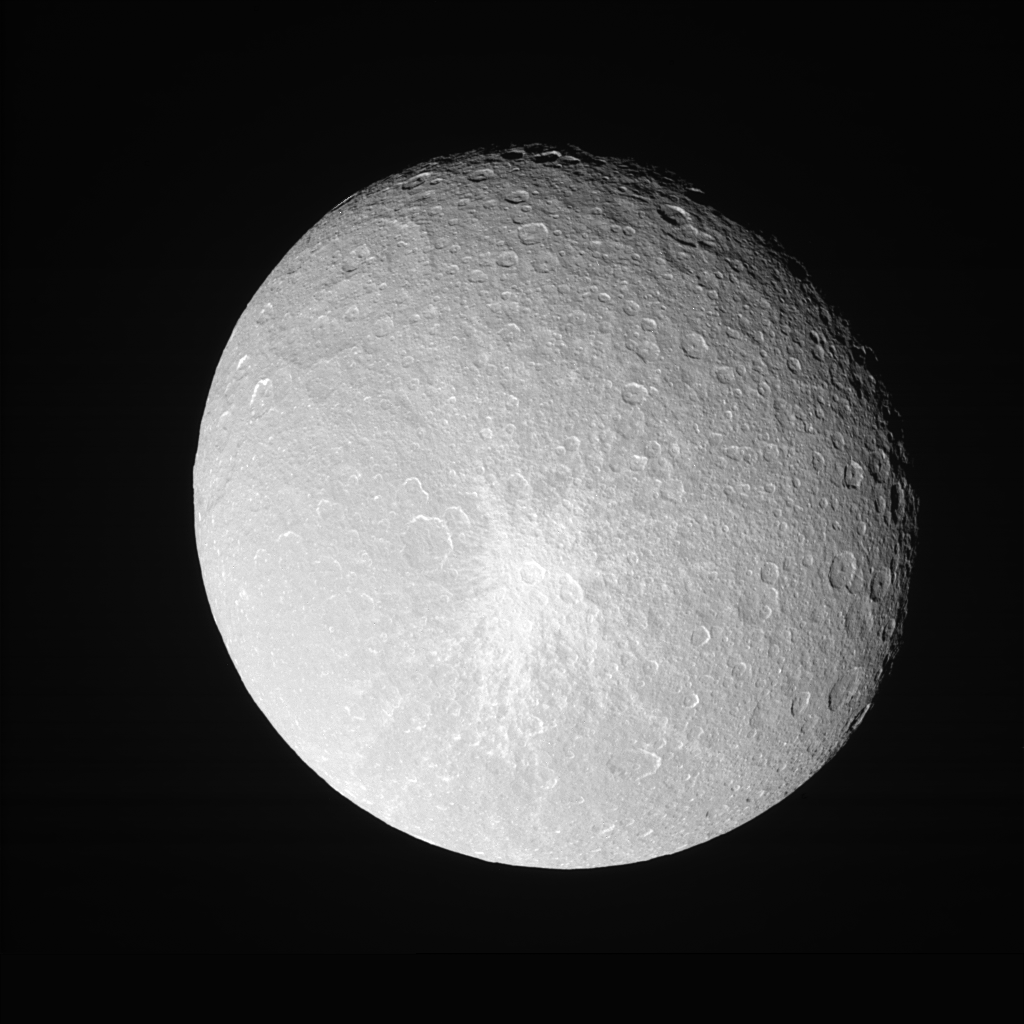

Revisiting the Splat

Rhea shows off her bright, fresh-looking impact crater in this Cassini view taken during a close approach.

For a high-resolution view of this crater, taken during a much closer encounter, see PIA07764.

The view is toward the leading hemisphere on Rhea (1,528 kilometers, or 949 miles across). North is up.

The image was taken in visible light with the Cassini spacecraft narrow-angle camera on Feb. 24, 2006 at a distance of approximately 343,000 kilometers (213,000 miles) from Rhea and at a Sun-Rhea-spacecraft, or phase, angle of 27 degrees. Image scale is 2 kilometers (1 mile) per pixel.

The Cassini-Huygens mission is a cooperative project of NASA, the European Space Agency and the Italian Space Agency. The Jet Propulsion Laboratory, a division of the California Institute of Technology in Pasadena, manages the mission for NASA’s Science Mission Directorate, Washington, D.C. The Cassini orbiter and its two onboard cameras were designed, developed and assembled at JPL. The imaging operations center is based at the Space Science Institute in Boulder, Colo.

Credit: NASA/JPL/Space Science Institute